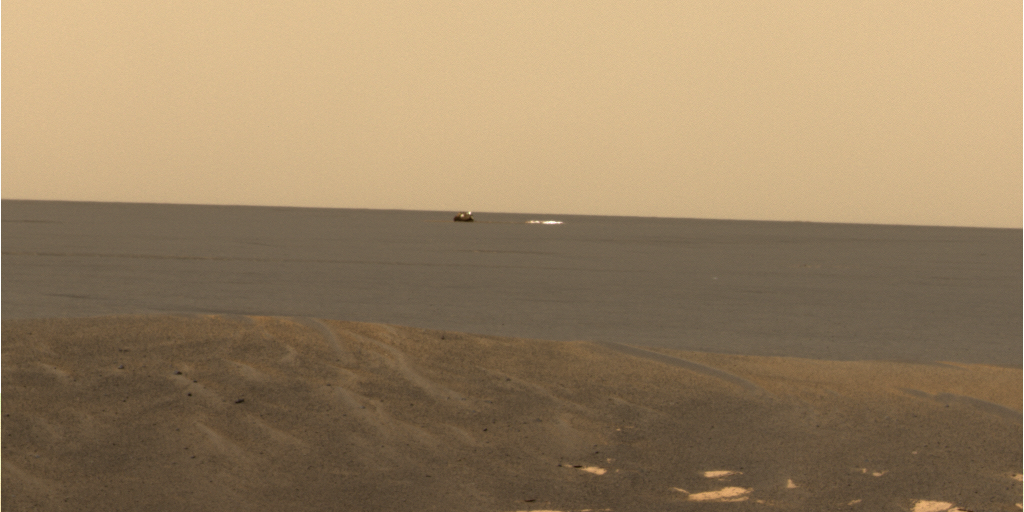

Opportunity Spies Its Backshell

From its new location at the inner edge of the small crater surrounding it, the Mars Exploration Rover Opportunity was able to look out to the plains where its backshell (left) and parachute (right) landed. Opportunity is currently investigating a rock outcropping with its suite of robotic geologic tools. This approximate true-color image was created by combining data from the panoramic camera’s red, green and blue filters.

Credit: NASA/JPL/Cornell